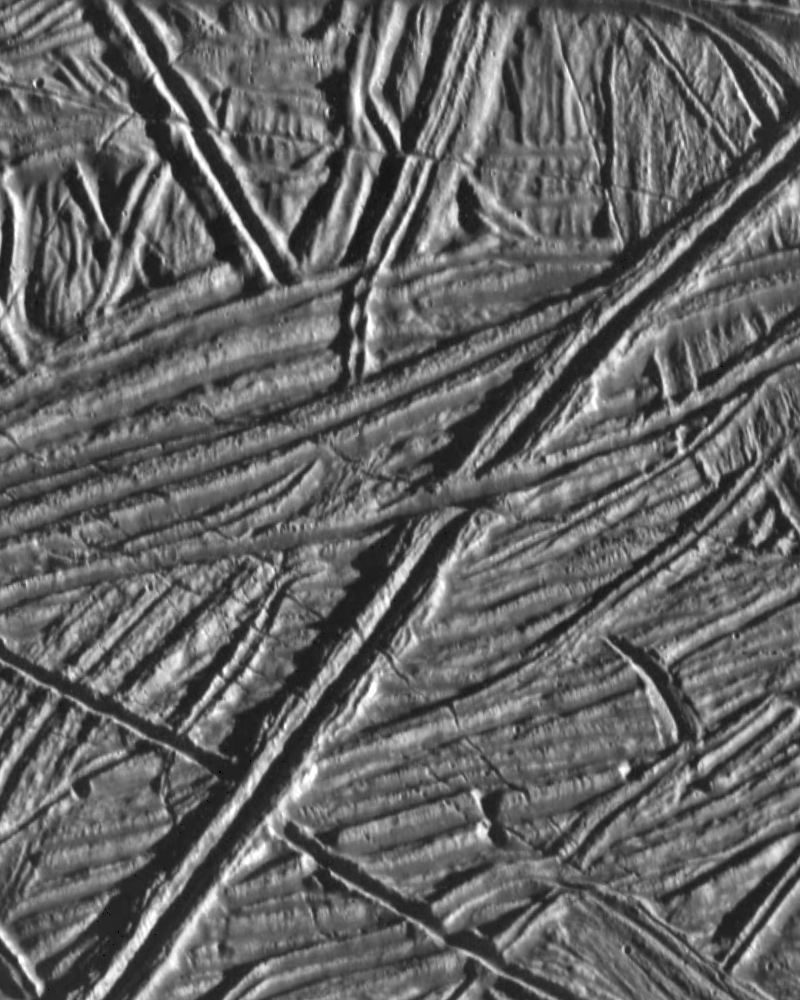

Europa Under Stress

This high resolution image of the icy plains on Europa shows multiple sets of cross-cutting ridges. Many of these ridges are cut by younger fractures. Fractures that display relative motion are known as faults; several faults showing horizontal motion, like the San Andreas Fault in California, are seen here.

Faults and ridges give planetary geologists clues to the stresses within the crust at the time of formation. Ridges typically form as a result of compression. The orientation of the compressive stress is perpendicular to the strike (long axis) of the ridge. In contrast, fractures form as a result of tensional stresses that crack the brittle crust. These features indicate that the surface of Europa has experienced repeated episodes of tension and compression throughout its history.

This image is approximately 12 kilometers (7 miles) by 15 kilometers (9 miles) across, centered near 15N, 273W. The Galileo spacecraft obtained this image on February 20, 1997 during its sixth orbit of Jupiter from a distance of 2000 kilometers (1240 miles). North is toward the top of the image, with the sun illuminating the surface from the right.

The Jet Propulsion Laboratory, Pasadena, CA manages the mission for NASA’s Office of Space Science, Washington, DC.

Credit: NASA/JPL